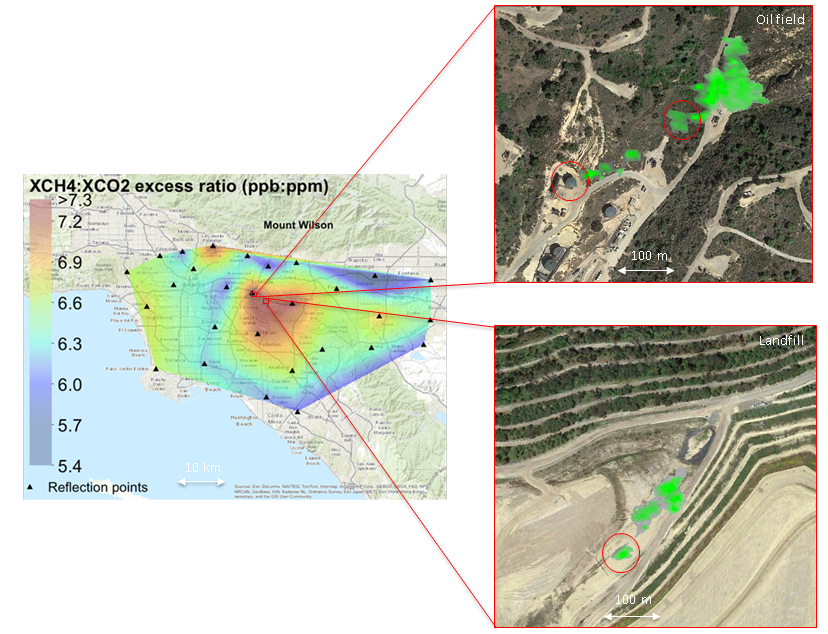

Urban Methane Point Sources Detected by Tiered System of Remote-sensing Observations

CLARS

HyTES OilfieldHyTES Landfill
Main image left: Persistent methane hotspot (central red area) over Los Angeles basin from September 2011 through October 2013 detected by a prototype NASA satellite instrument at NASA’s California Laboratory for Atmospheric Remote Sensing (CLARS) on Mt. Wilson (Wong et al., ACP 2015). CLARS observations of the Los Angeles basin are ongoing.

Main image right: Examples individual methane leaks (green plumes) from an oil field (upper) and landfill (lower) identified by NASA’s airborne Hyperspectral Thermal Emission Spectrometer (HyTES), July 2-3, 2014.

Credit: NASA/JPL-Caltech